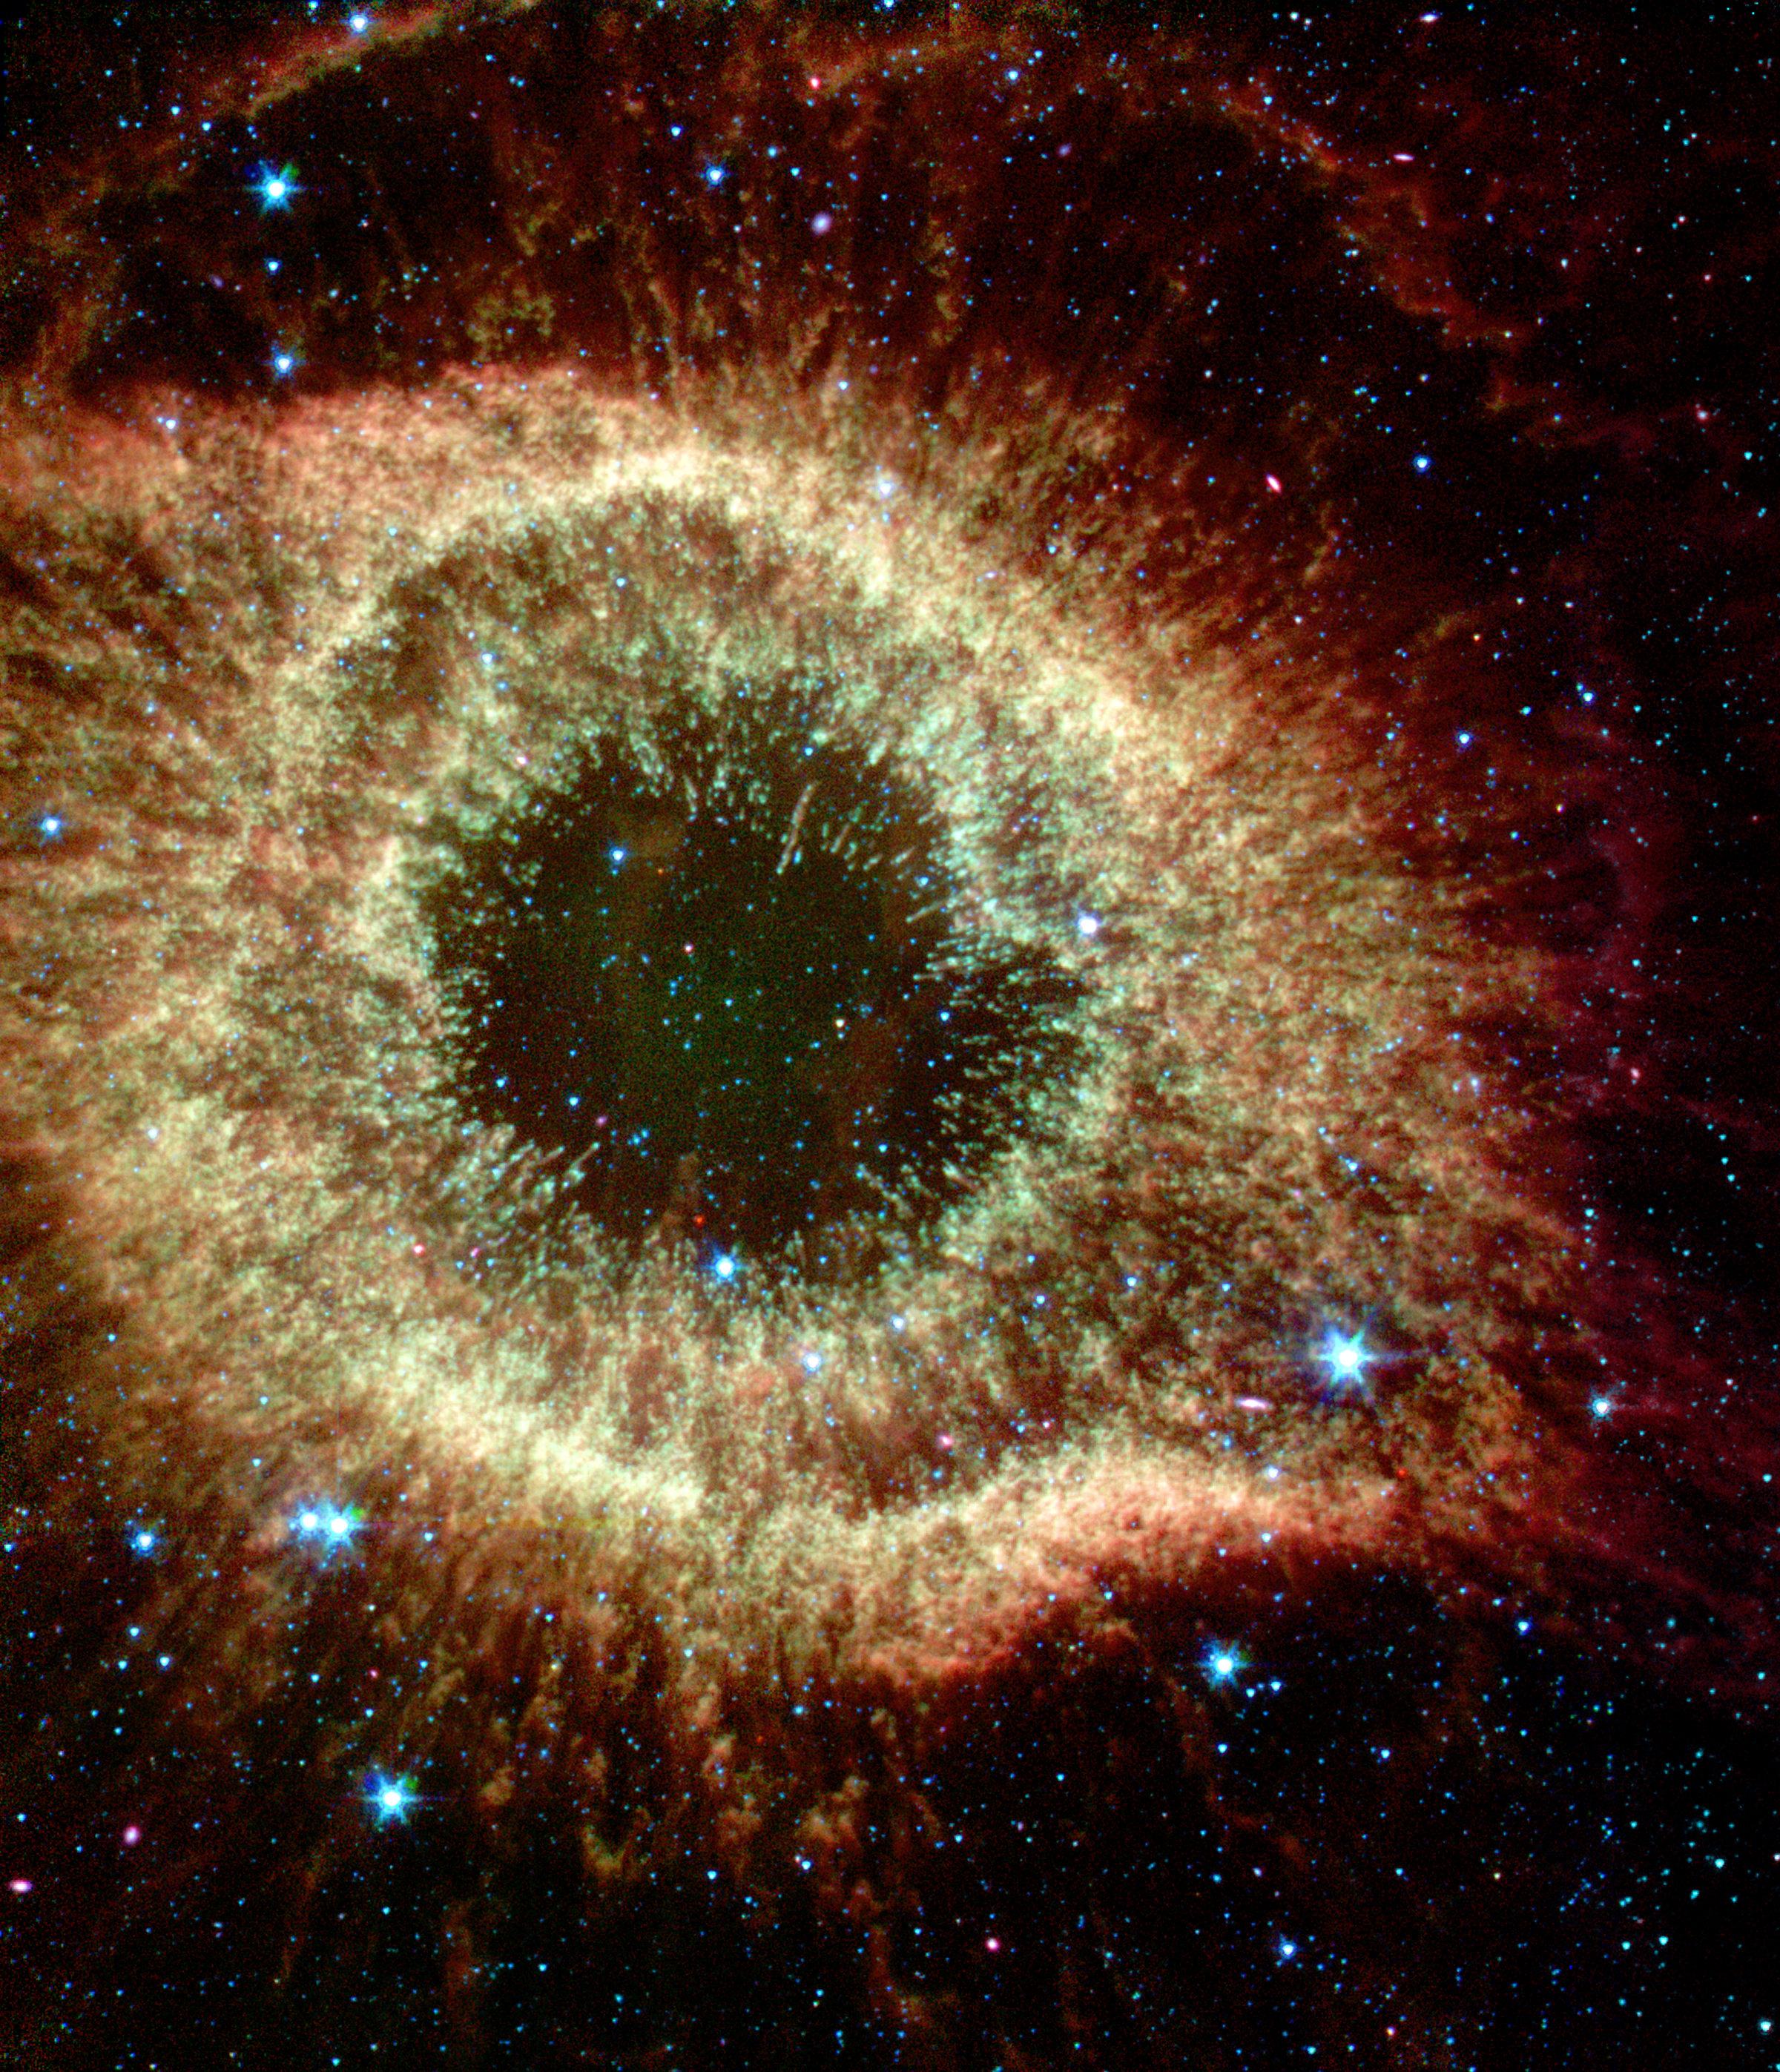

The Infrared Helix

The Helix nebula exhibits complex structure on the smallest visible scales. It is composed of gaseous shells and disks puffed out by a dying sun-like star.

In this new [sic] image from NASA’s Spitzer Space Telescope, “cometary knots” show blue-green heads caused by excitation of their molecular material from shocks or ultraviolet radiation. The tails of the cometary knots appear redder due to being shielded from the central star’s ultraviolet radiation and wind by the heads of the knots.

This image was captured by the telescope’s infrared array camera. The false color composite depicts wavelengths of 3.6 microns (blue), 4.5 microns (green), and 8.0 microns (red). The color saturation has been increased to intensify hues.

Credit: NASA / JPL-Caltech /Harvard-Smithsonian CfA